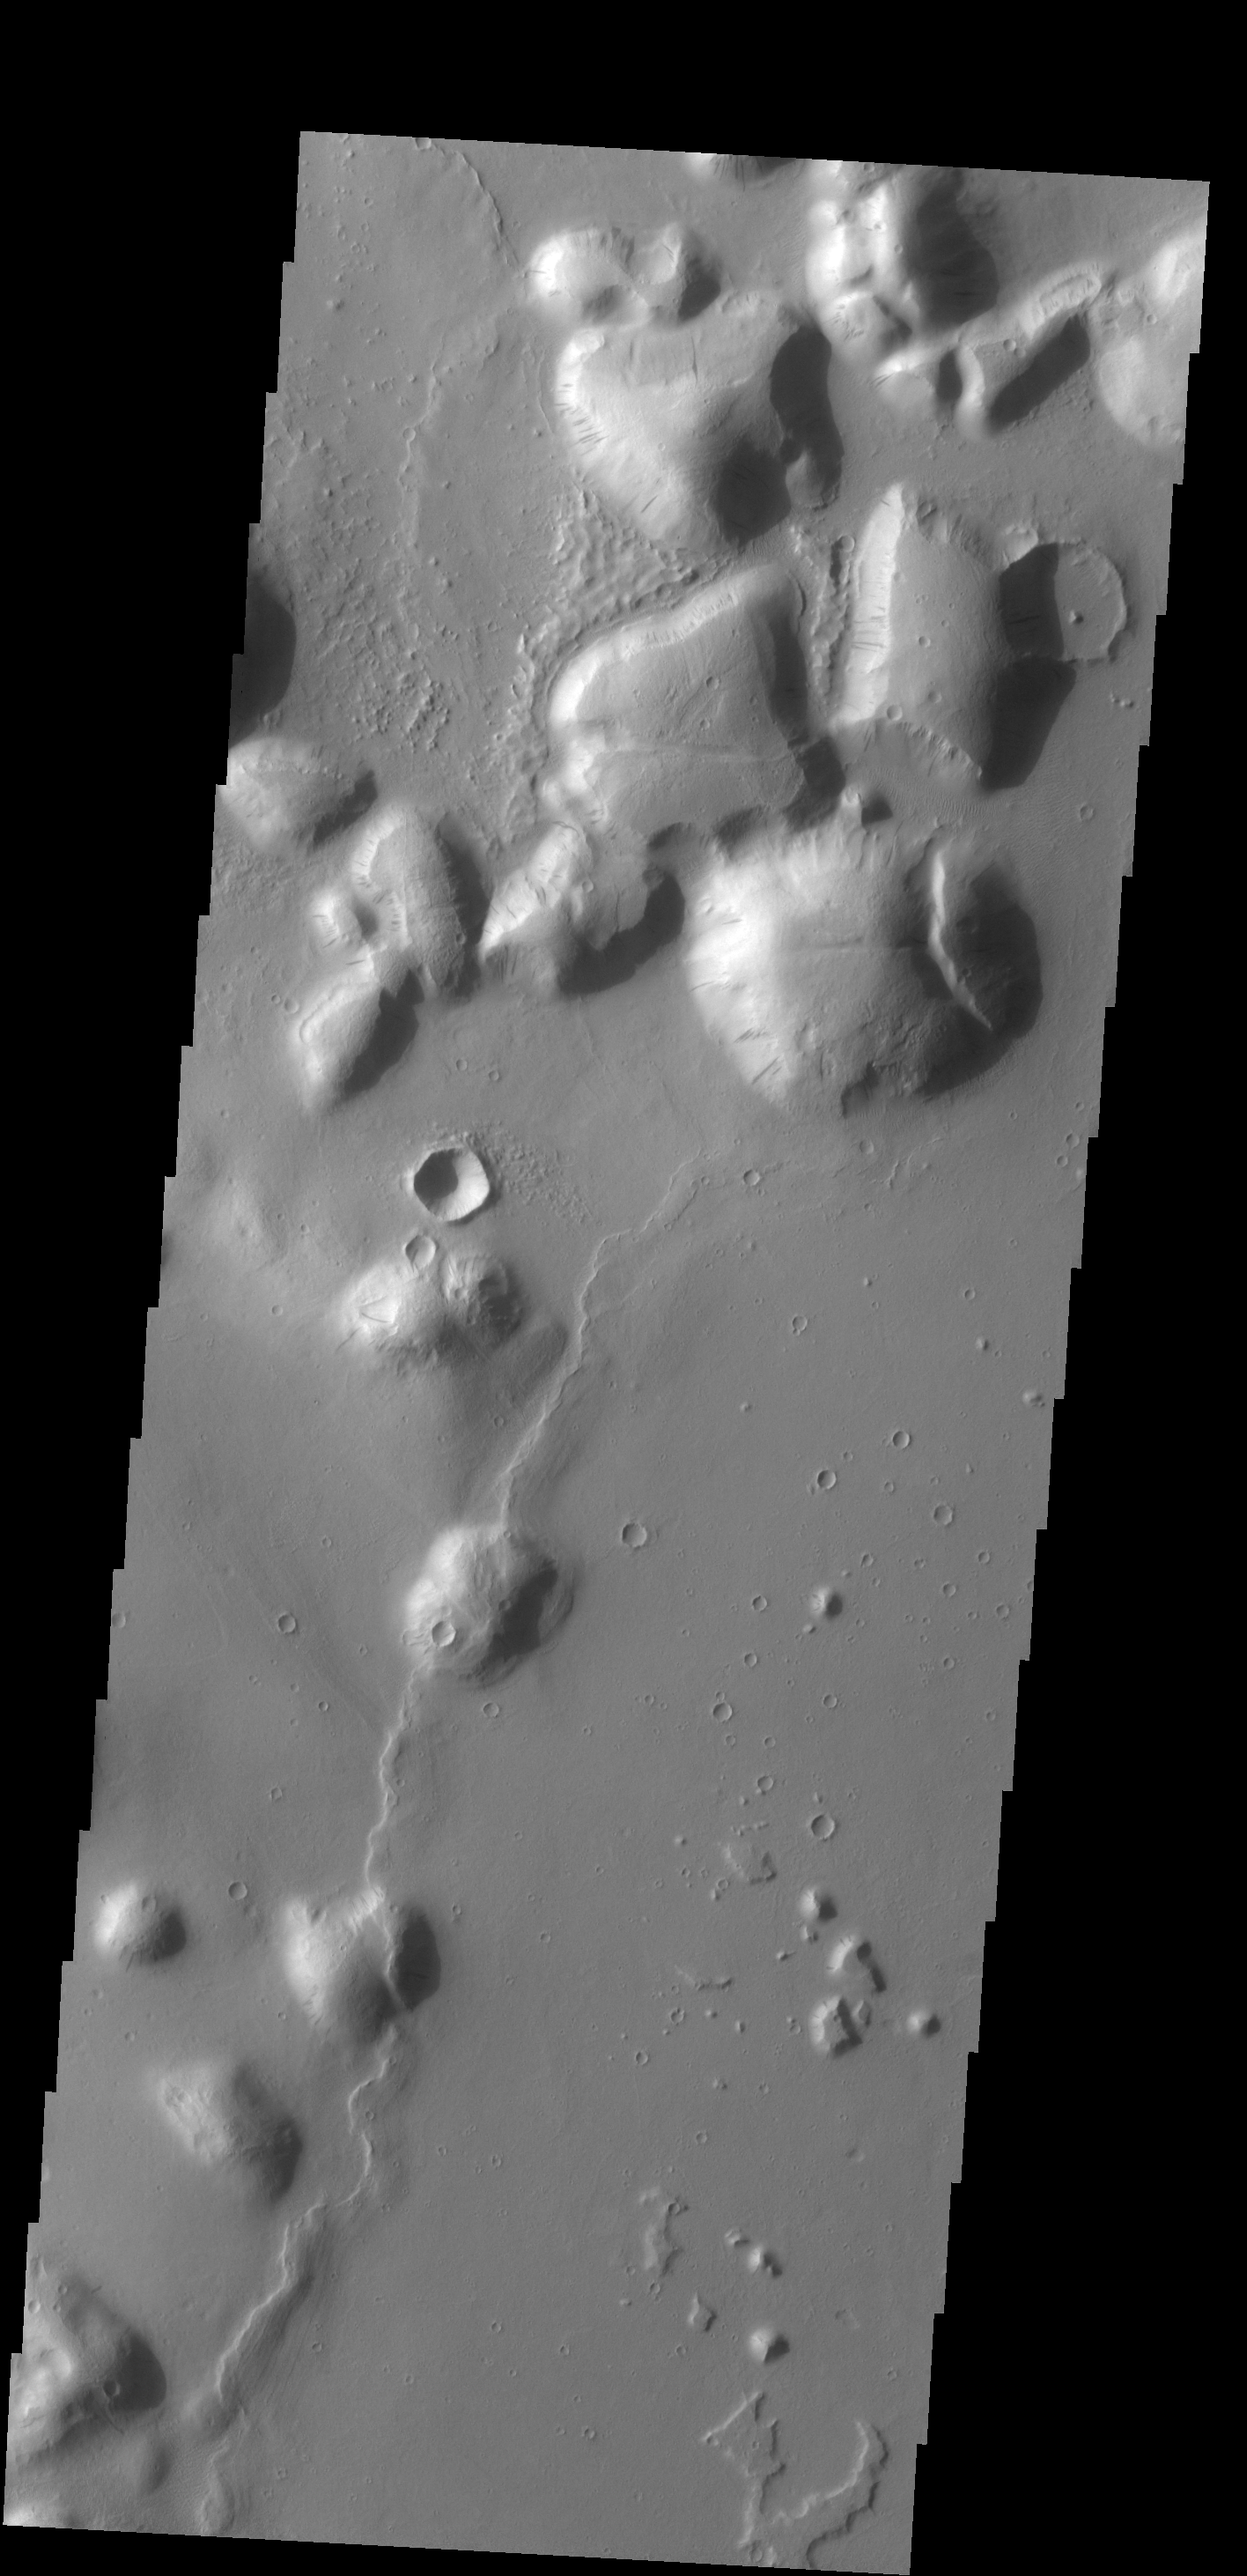

Tartarus Colles

The hills in this VIS image are part of Tartarus Colles. Several of the hills have dark slope streaks, believed to be formed by downslope removal of dust revealing the darker rock beneath.

Credit: NASA/JPL-Caltech/ASU